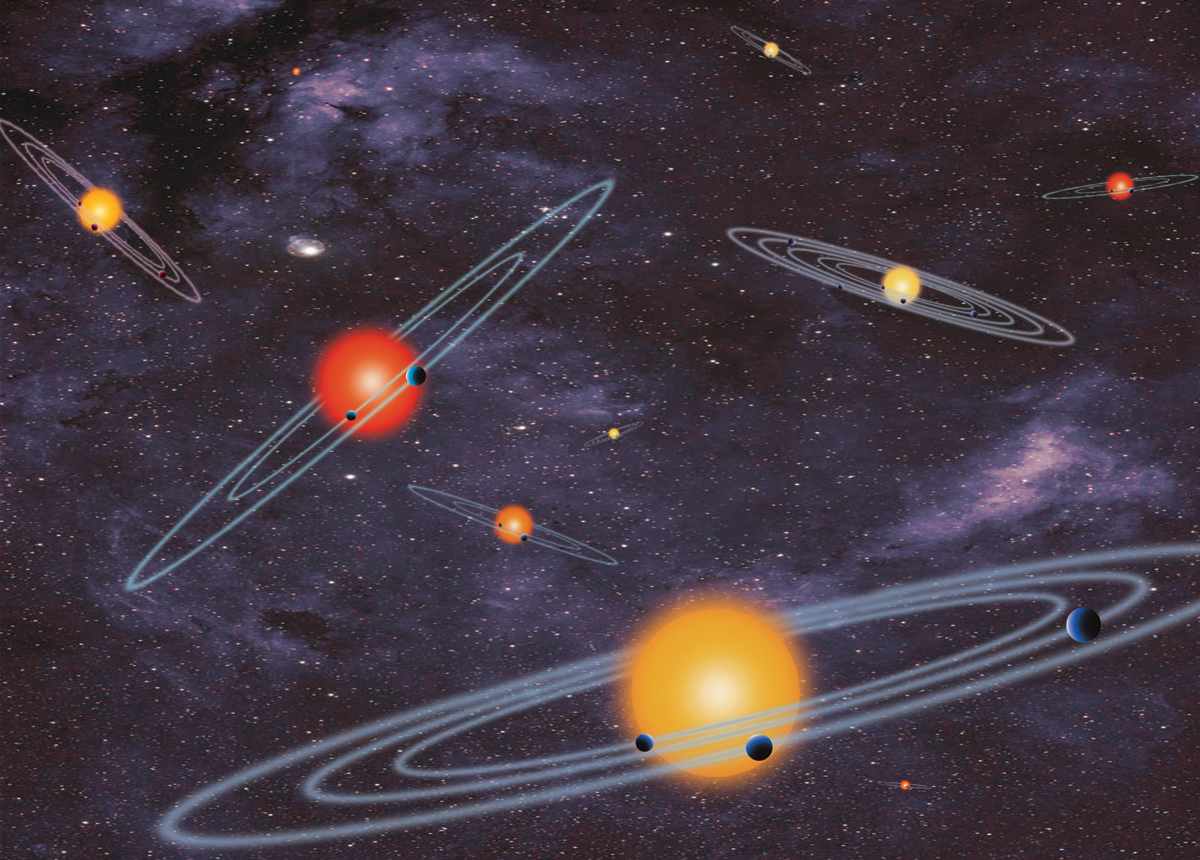

Star System Bonanza (Illustration)

This artist concept depicts “multiple-transiting planet systems,” which are stars with more than one planet. The planets eclipse, or transit, their host stars from the vantage point of the observer. This angle is called edge-on. NASA’s Kepler Space Telescope has found hundreds of these multiple-planet systems.

NASA Ames manages Kepler’s ground system development, mission operations and science data analysis. NASA’s Jet Propulsion Laboratory in Pasadena, Calif., managed Kepler mission development. Ball Aerospace & Technologies Corp. in Boulder, Colo., developed the Kepler flight system and supports mission operations with JPL at the Laboratory for Atmospheric and Space Physics at the University of Colorado in Boulder. The Space Telescope Science Institute in Baltimore archives, hosts and distributes the Kepler science data. Kepler is NASA’s 10th Discovery Mission and is funded by NASA’s Science Mission Directorate at the agency’s headquarters in Washington.

Credit: NASA